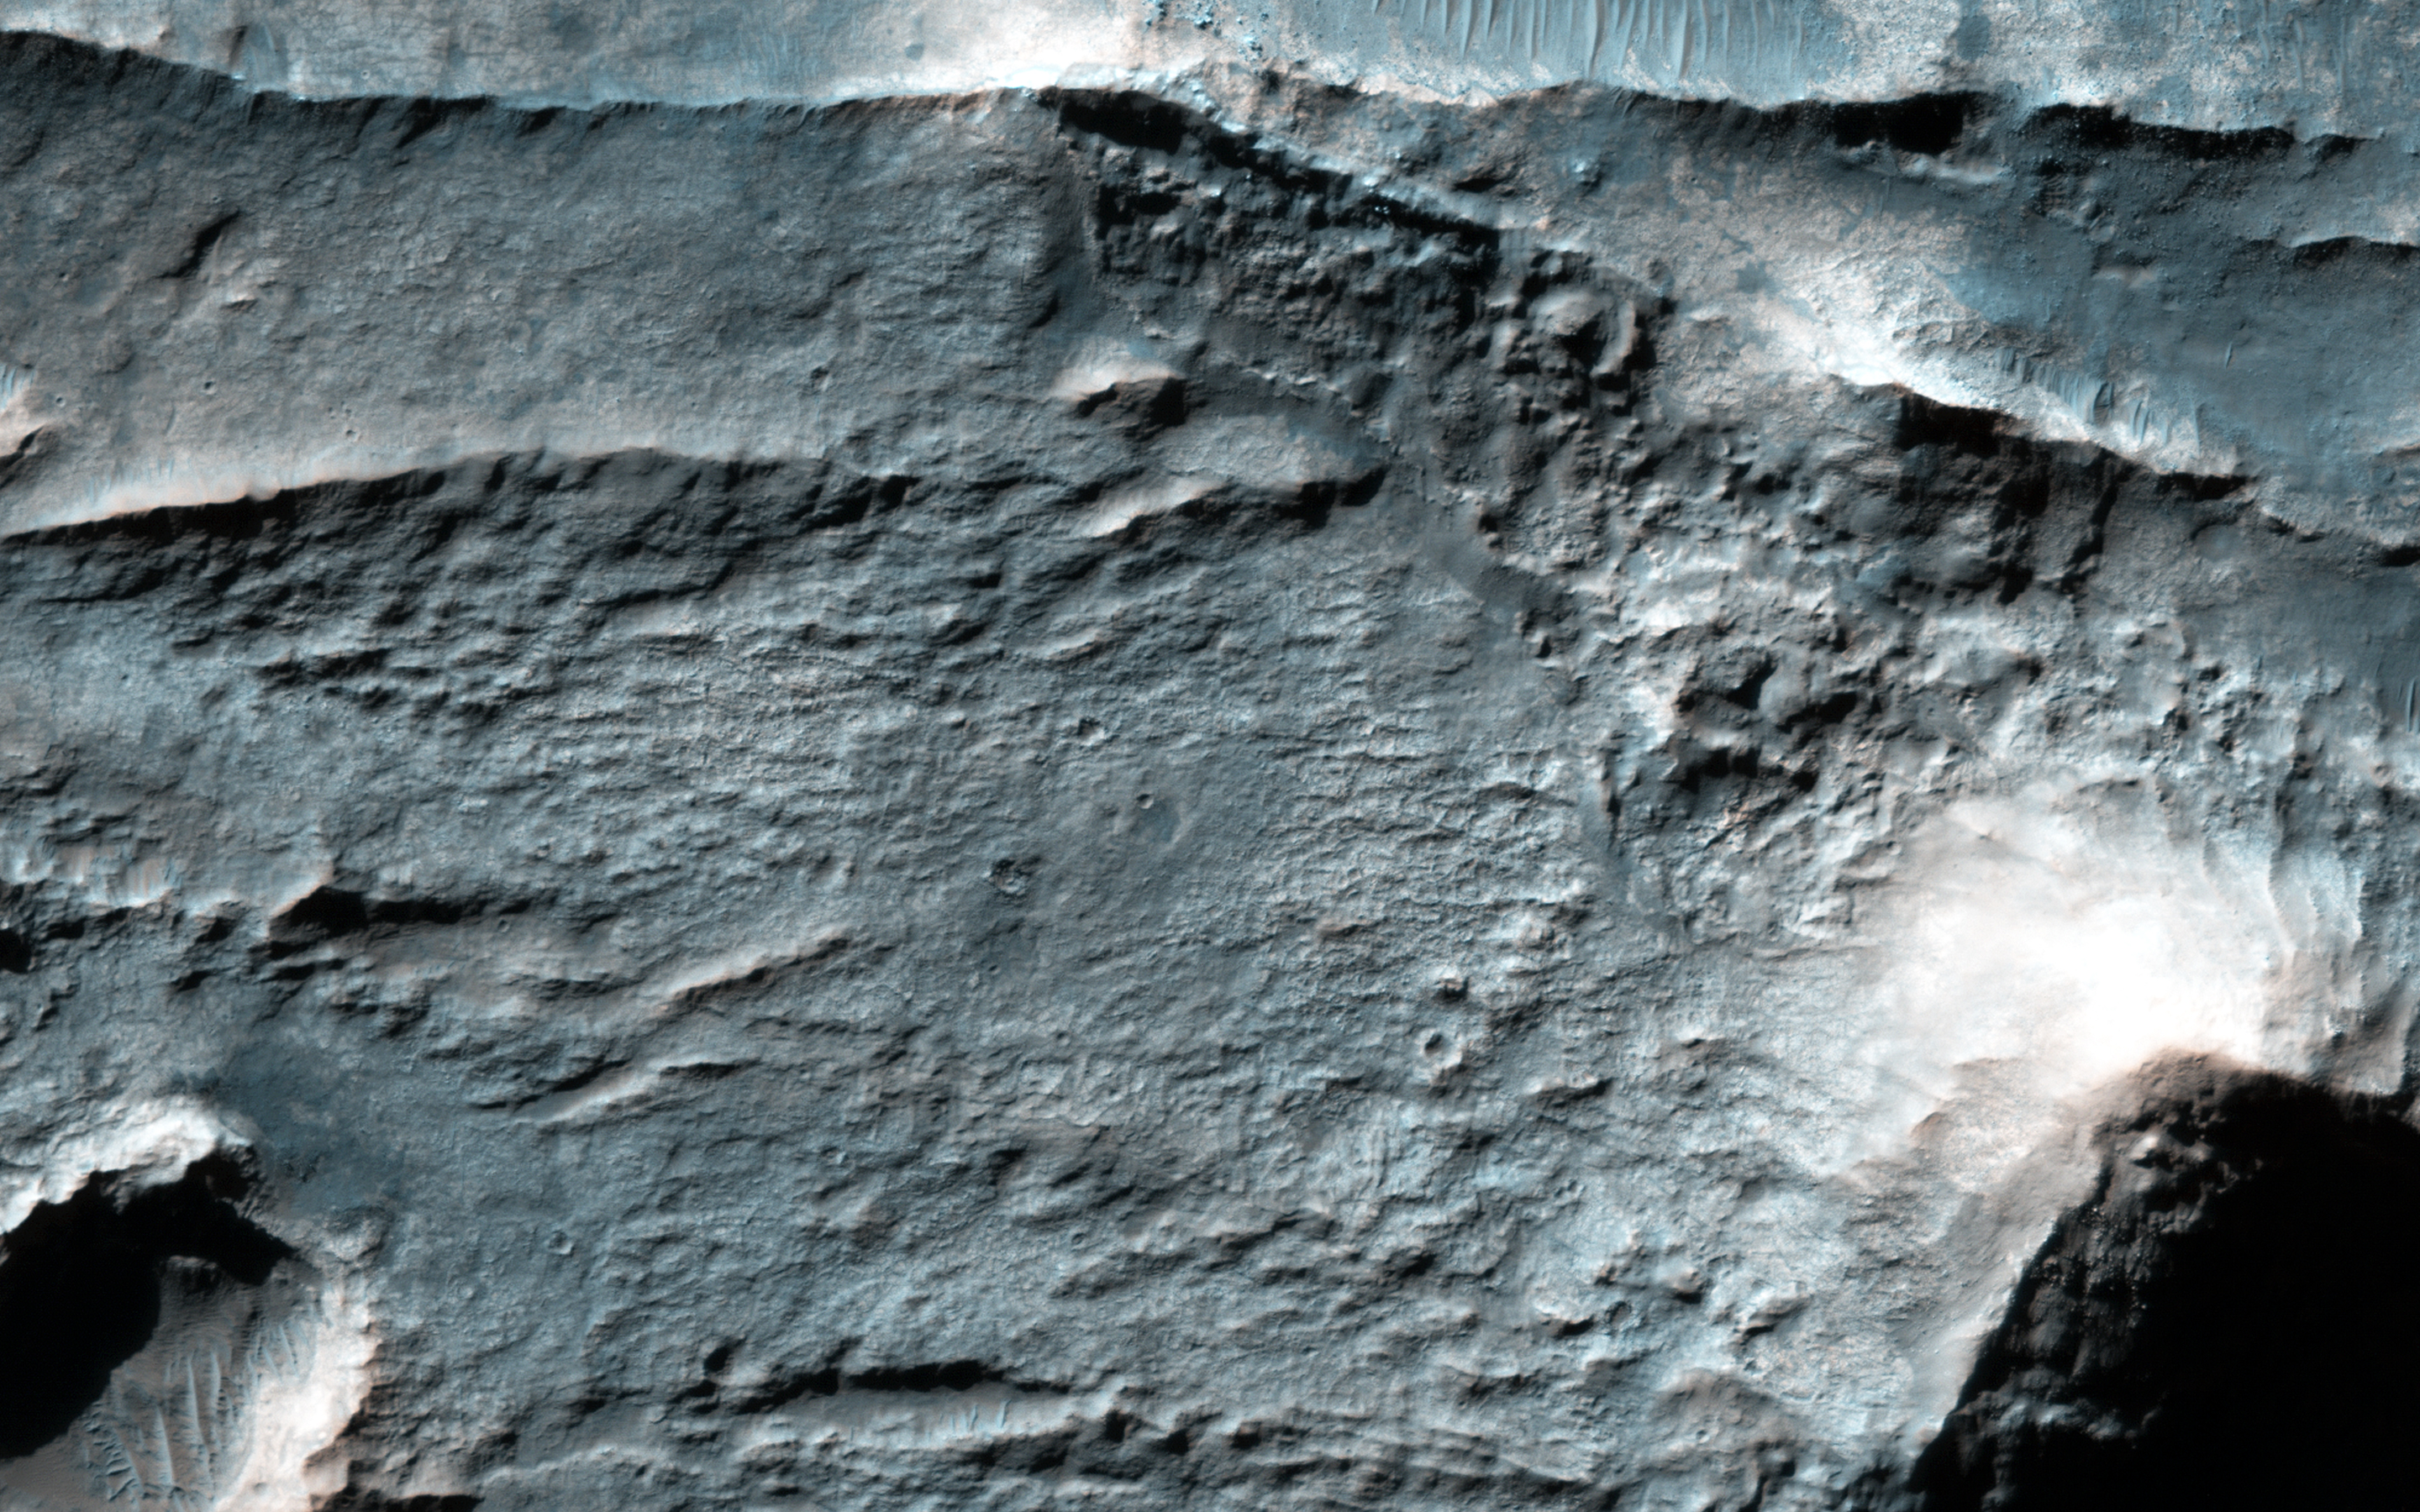

Inverted Terrain in Eridania

The Eridania Basin is thought to have once contained a large sea. This image shows the Gorgonum Basin, which lies along the eastern edge of Eridania.

Along this eastern boundary, the terrain is being eroded away to expose light-toned altered material, including clays. There are also linear ridges and inverted channels. The channels and ridges are now inverted because they are composed of material that is harder than their surroundings (e.g., cements) so as erosion removes the softer materials, the harder rocks within the channels and ridges remain.

The ridges and channels are interpreted to have formed by water flow, either along the surface (channels) or in the subsurface (ridges), providing clues to the water history of Eridania.

The University of Arizona, Tucson, operates HiRISE, which was built by Ball Aerospace & Technologies Corp., Boulder, Colo. NASA’s Jet Propulsion Laboratory, a division of the California Institute of Technology in Pasadena, manages the Mars Reconnaissance Orbiter Project for NASA’s Science Mission Directorate, Washington.

Credit: NASA/JPL-Caltech/Univ. of Arizona